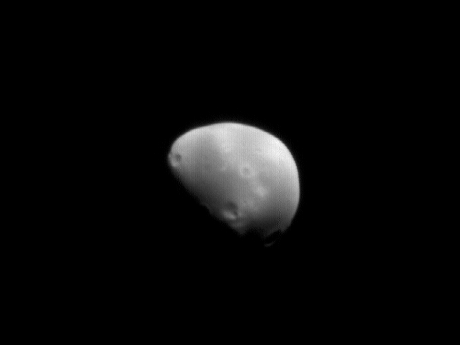

Deimos!

11 August 2006
One might say that today is Deimos’ birthday. To celebrate, we present here the first and only Mars Global Surveyor (MGS) Mars Orbiter Camera (MOC) image of this tiny moon. Deimos was discovered 129 years ago on 11 August 1877 (U.S. time, it was 12 August UTC), by U.S. astronomer Asaph Hall. It was the first of two major discoveries that he made that month; less than a week later, he found the other, inner martian satellite, Phobos.

About a month before the 129th anniversary of its discovery, on 10 July 2006, Mars Global Surveyor was pointed away from the martian surface, out toward distant Deimos.

Imaging the smaller of the two martian moons was the result of a combined effort between MGS engineers at Lockheed Martin Astronautics and MOC operations engineers at Malin Space Science Systems. When the picture was acquired, Deimos was about 22,985 kilometers (14,285 miles) from MGS. This results in an image of approximately 95 meters (about 312 feet) per pixel. Higher resolution images were obtained by the Viking orbiters in the 1970s-some of those pictures were so good that boulders could be resolved on the moon’s surface (see figure 2). While the MOC image is at a lower resolution than the Viking data, acquiring an image of Deimos helps refine the understanding of the tiny moon’s orbit and geography. The two craters, Voltaire and Swift, are presently the only craters with names on all of Deimos. Author Jonathan Swift, in his 1726 Gulliver’s Travels, had coincidentally surmised that Mars has two moons. Sunlight illuminates the scene from the upper right.

Credit: NASA/JPL/Malin Space Science Systems